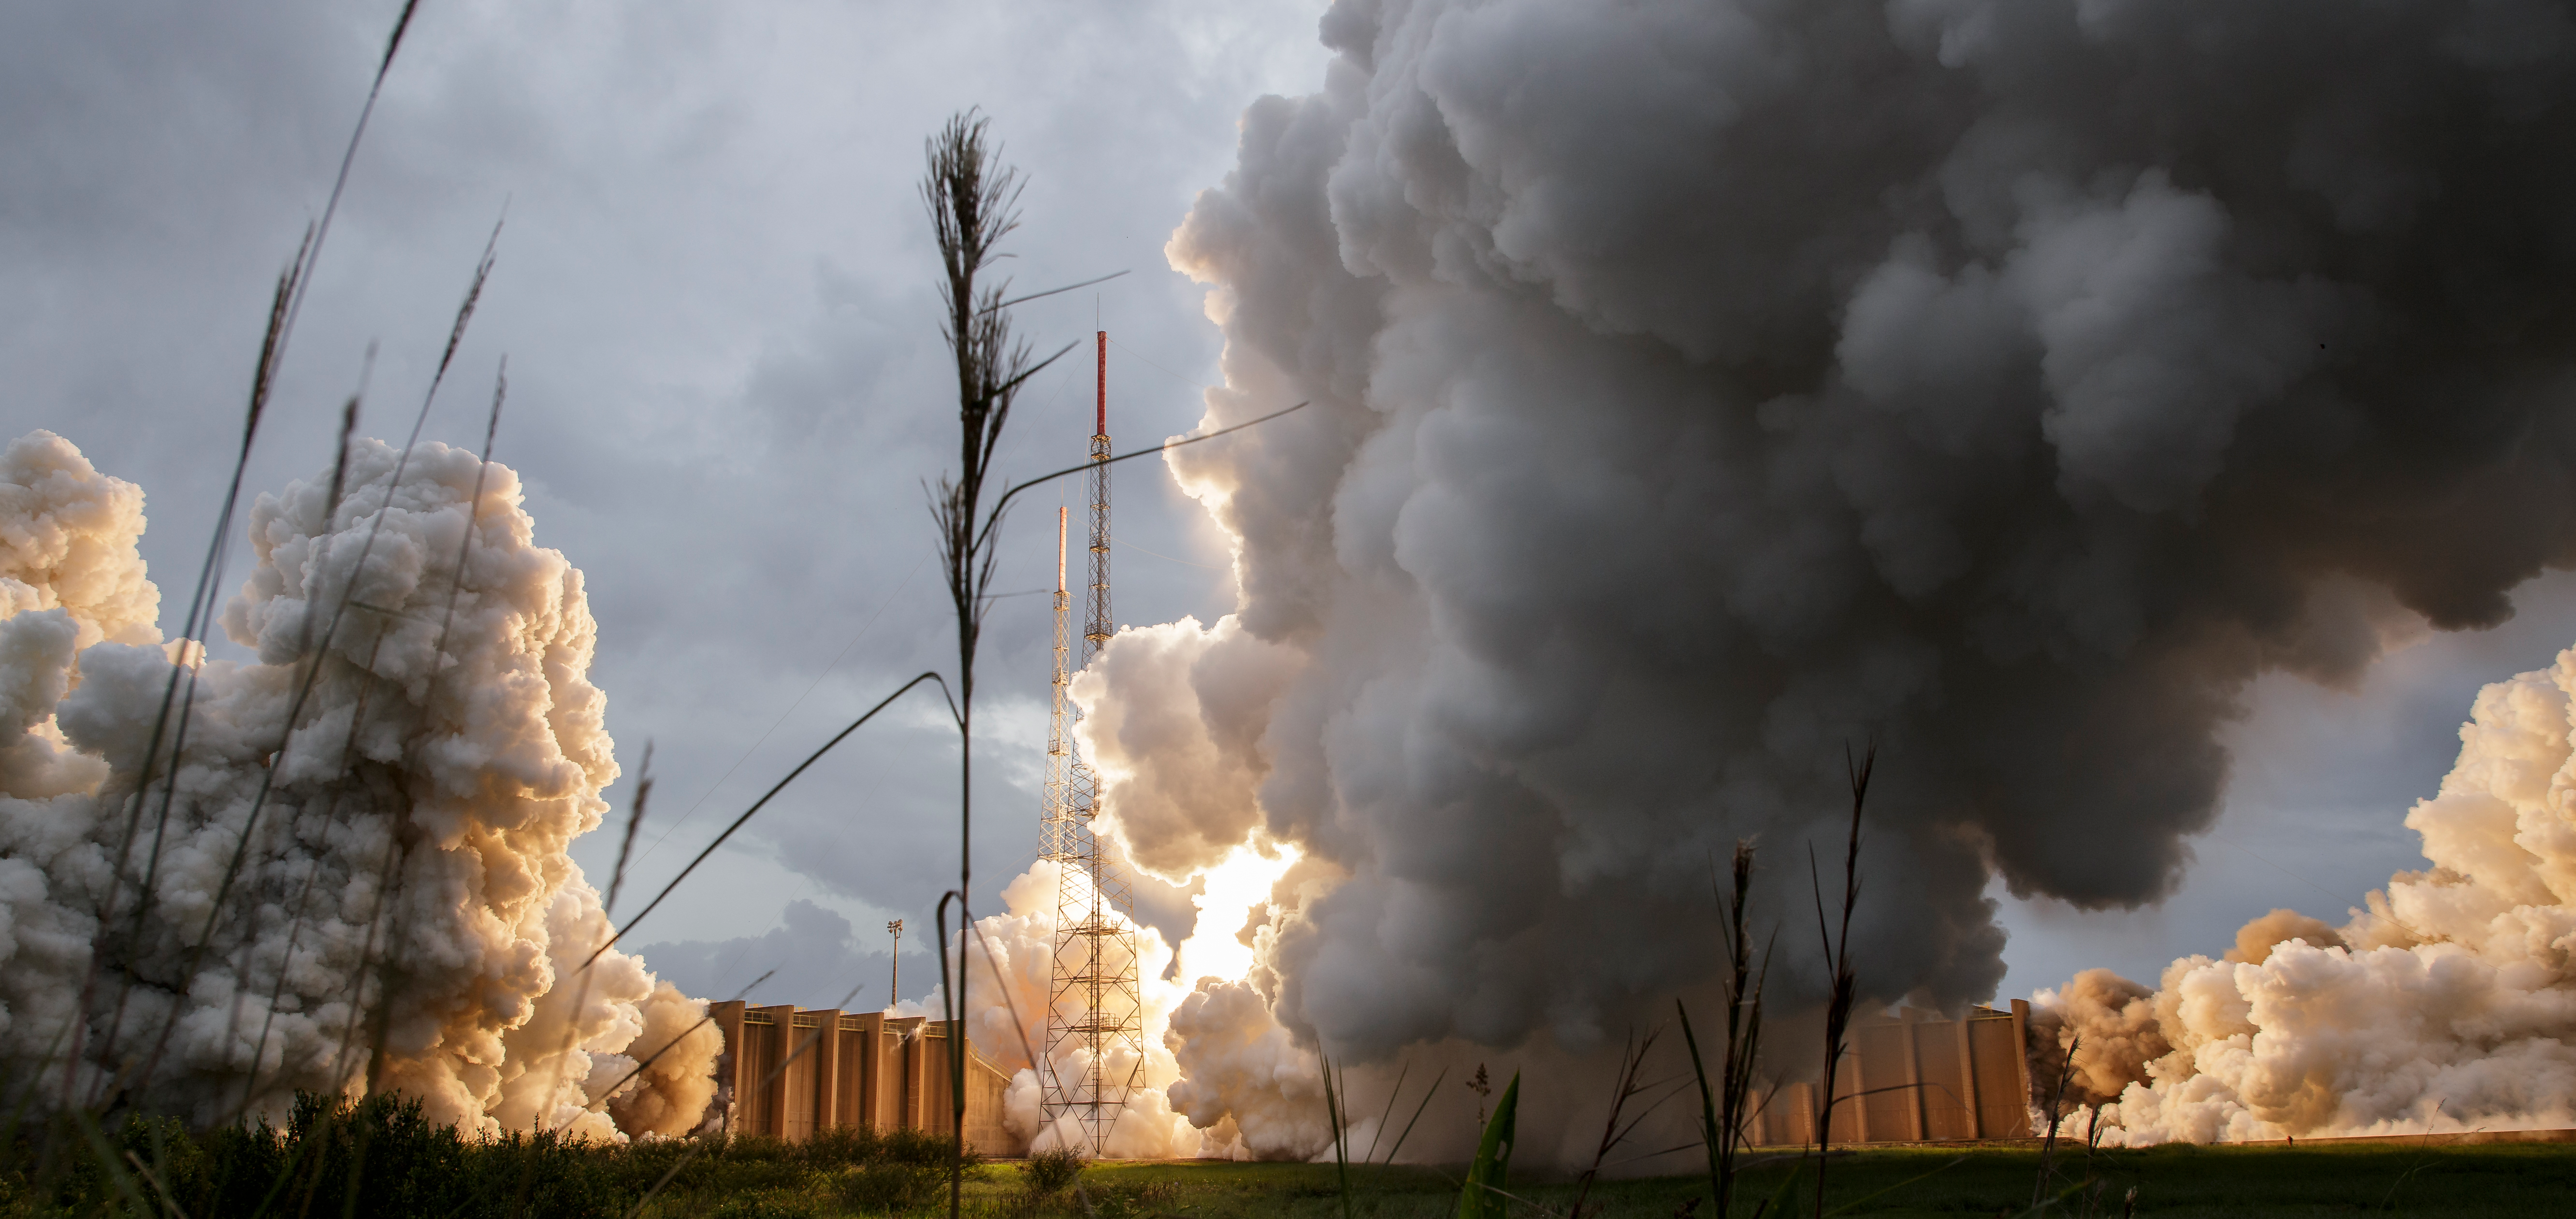

James Webb Space Telescope Launch

Steam and smoke from Arianespace's Ariane 5 Vulcain engine, center, and two solid rocket boosters, is seen as it launches with NASA’s James Webb Space Telescope onboard, Saturday, Dec. 25, 2021, from the ELA-3 Launch Zone of Europe’s Spaceport at the Guiana Space Centre in Kourou, French Guiana. The James Webb Space Telescope (sometimes called JWST or Webb) is a large infrared telescope with a 21.3 foot (6.5 meter) primary mirror. The observatory will study every phase of cosmic history—from within our solar system to the most distant observable galaxies in the early universe.

Credit: NASA/Bill Ingalls